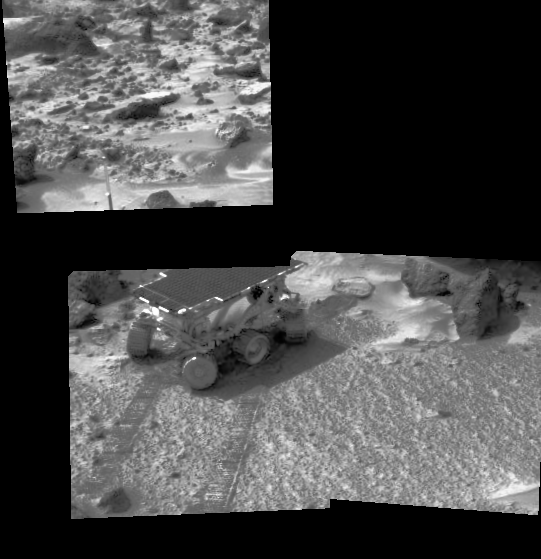

End of Sol 5 Rover Image

Sojourner is seen here using its Alpha Proton X-Ray Spectrometer (APXS) instrument in a study of the Martian soil. The upper image is of rocky terrain and a portion of Sojourner’s antenna, seen at lower right. The image was taken by the Imager for Mars Pathfinder (IMP), standing 1.8 meters above the Martian surface.

Mars Pathfinder is the second in NASA’s Discovery program of low-cost spacecraft with highly focused science goals. The Jet Propulsion Laboratory, Pasadena, CA, developed and manages the Mars Pathfinder mission for NASA’s Office of Space Science, Washington, D.C. JPL is an operating division of the California Institute of Technology (Caltech). The Imager for Mars Pathfinder (IMP) was developed by the University of Arizona Lunar and Planetary Laboratory under contract to JPL. Peter Smith is the Principal Investigator.

Credit: NASA/JPL